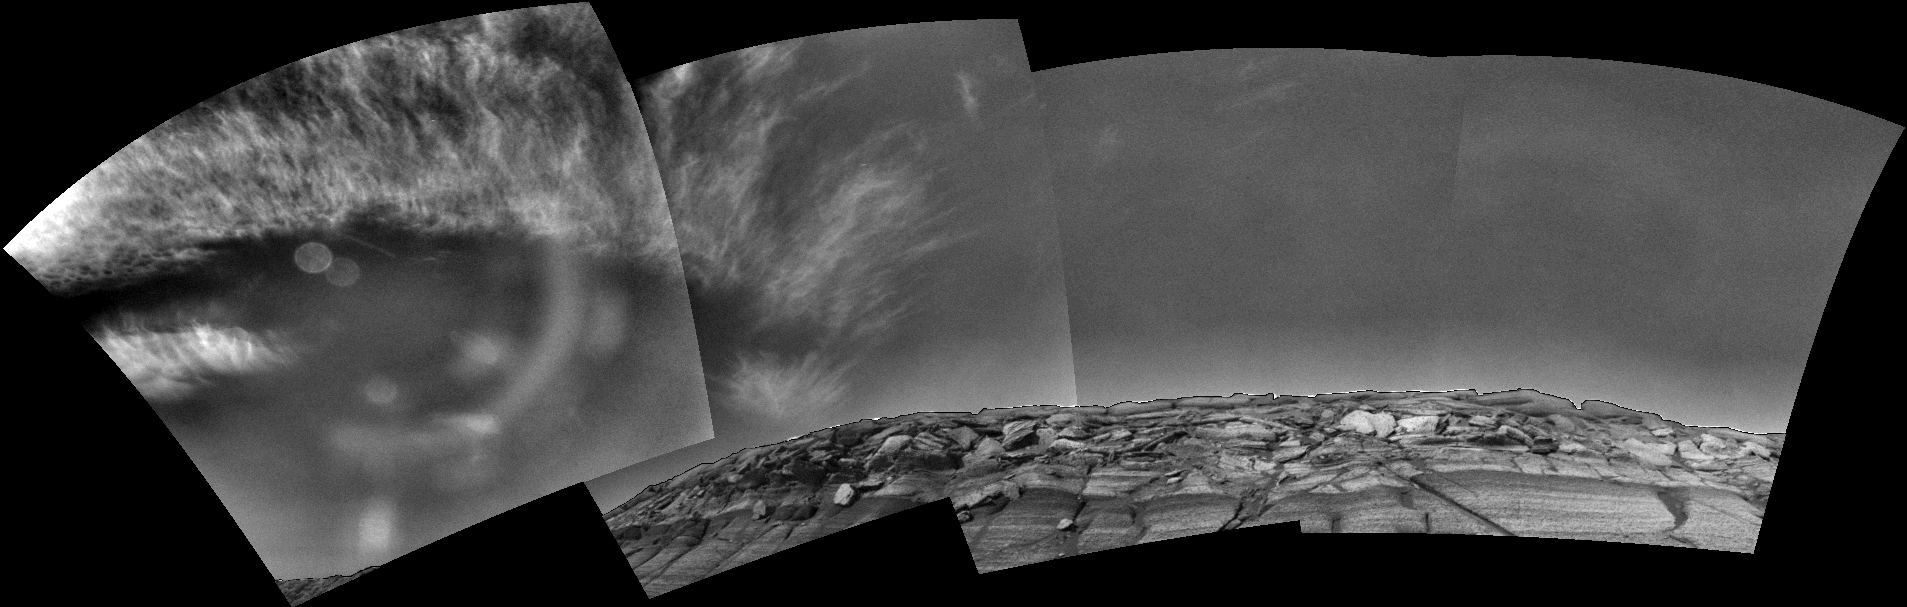

Clouds over ‘Endurance’ on Sol 291

Clouds appear in the martian sky above “Endurance Crater” in this mosaic of frames taken by the navigation camera on NASA’s Mars Exploration Rover Opportunity during the morning of the rover’s 291st sol (Nov. 17, 2004). The view spans an arc from the east on the left to the southwest on the right.

Opportunity has observed differences in cloudiness from one sol to the next, a reminder that Mars, like Earth, has daily weather as well as longer-term seasonal changes.

The images that are combined to produce this view have been processed to remove geometrical distortion associated with the camera’s 45-degree field of view. In addition, special image processing has been applied to the original images to enhance the clouds and make them visible across the entire mosaic. Glare from the Sun washed out the clouds on the left in the original images; this glare was removed. The left-most image in this mosaic contains some artifacts from pointing the camera toward the Sun. The rim of Endurance has been processed separately and merged back with the sky to better show the context.

Credit: NASA/JPL